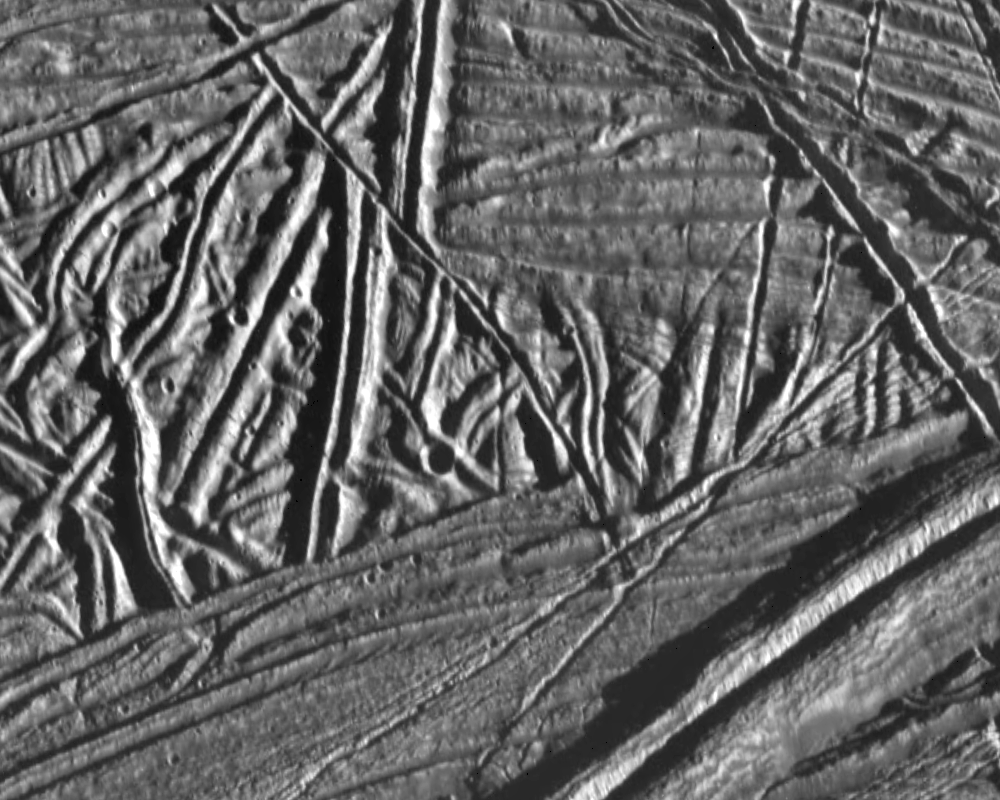

Ridges and Fractures on Europa

This high resolution image of the icy crust of Europa, one of Jupiter’s moons, reveals a surface criss-crossed by multiple sets of ridges and fractures. The area covered by this image is approximately 9 miles (15 kilometers) by 7 miles (12 kilometers), located near 15 North, 273 West. North is to the top, and the sun is illuminating the terrain from the right. The large ridge in the lower right corner of the image is approximately 1.5 miles (2.5 kilometers) across, and is one of the youngest features in this image, as it cuts across many of the other features. Note that one ridge has been sheared by a right-lateral fault.

This image was taken by the Galileo spacecraft on February 20, 1997 from a distance of 1240 miles (2000 kilometers).

The Jet Propulsion Laboratory, Pasadena, CA manages the mission for NASA’s Office of Space Science, Washington, DC.

Credit: NASA/JPL/ASU